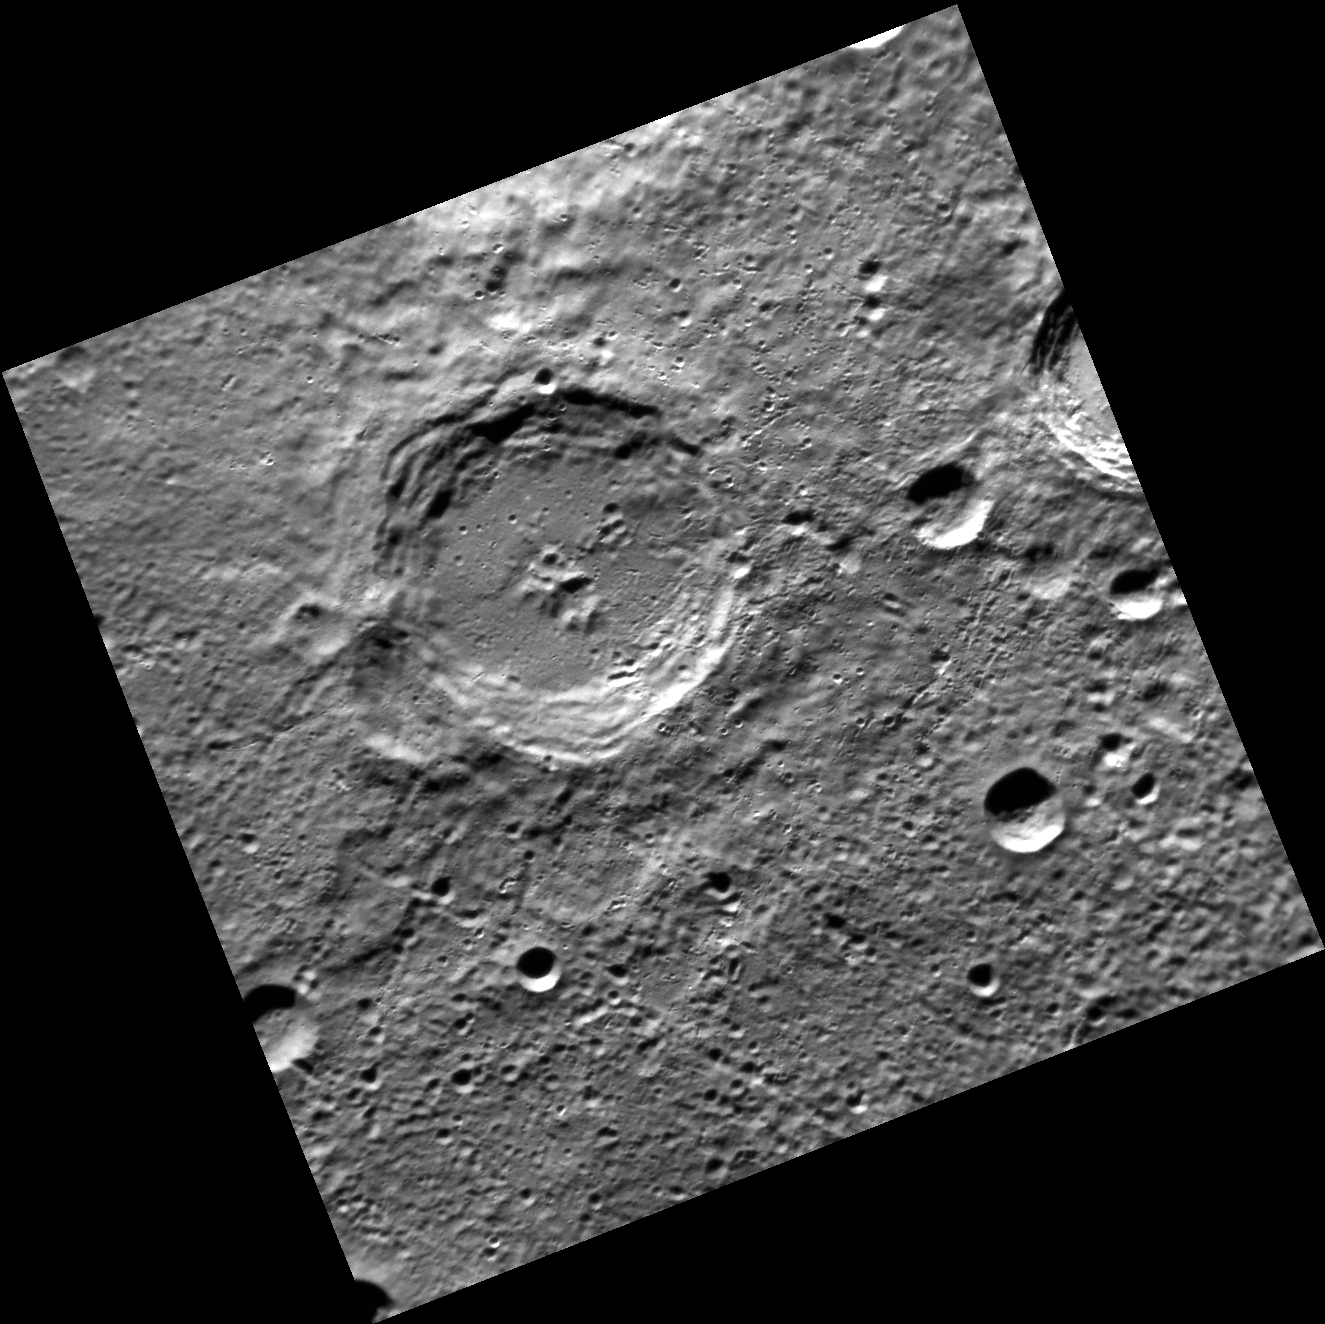

A Christmas Crater

The crater at the center of this image is named Dickens, after Charles Dickens, the English novelist who lived from 1812 to 1870. Among Dickens’ famous works is A Christmas Carol, the story of a horrible boss (Mr. Scrooge), his employee Bob Cratchit, and Bob’s family. Scientists studying Mercury might consider the Mariner 10 mission to be Christmas Past, MESSENGER to be Christmas Present, and the European BepiColombo mission to be Christmas Yet To Come.

This image was acquired as part of MDIS’s high-resolution surface morphology base map. The surface morphology base map will cover more than 90% of Mercury’s surface with an average resolution of 250 meters/pixel (0.16 miles/pixel or 820 feet/pixel). Images acquired for the surface morphology base map typically have off-vertical Sun angles (i.e., high incidence angles) and visible shadows so as to reveal clearly the topographic form of geologic features.

The MESSENGER spacecraft is the first ever to orbit the planet Mercury, and the spacecraft’s seven scientific instruments and radio science investigation are unraveling the history and evolution of the Solar System’s innermost planet. Visit the Why Mercury? section of this website to learn more about the key science questions that the MESSENGER mission is addressing. During the one-year primary mission, MDIS is scheduled to acquire more than 75,000 images in support of MESSENGER’s science goals.

Date acquired: May 30, 2011
Image Mission Elapsed Time (MET): 215248428
Image ID: 316995
Instrument: Narrow Angle Camera (NAC) of the Mercury Dual Imaging System (MDIS)
Center Latitude: -73.78°
Center Longitude: 205.9° E
Resolution: 211 meters/pixel
Scale: Dickens crater is about 77 km (48 mi.) in diameter.
Incidence Angle: 74.8°
Emission Angle: 0.9°
Phase Angle: 75.6°

These images are from MESSENGER, a NASA Discovery mission to conduct the first orbital study of the innermost planet, Mercury. For information regarding the use of images, see the MESSENGER image use policy.

Credit: NASA/Johns Hopkins University Applied Physics Laboratory/Carnegie Institution of Washington